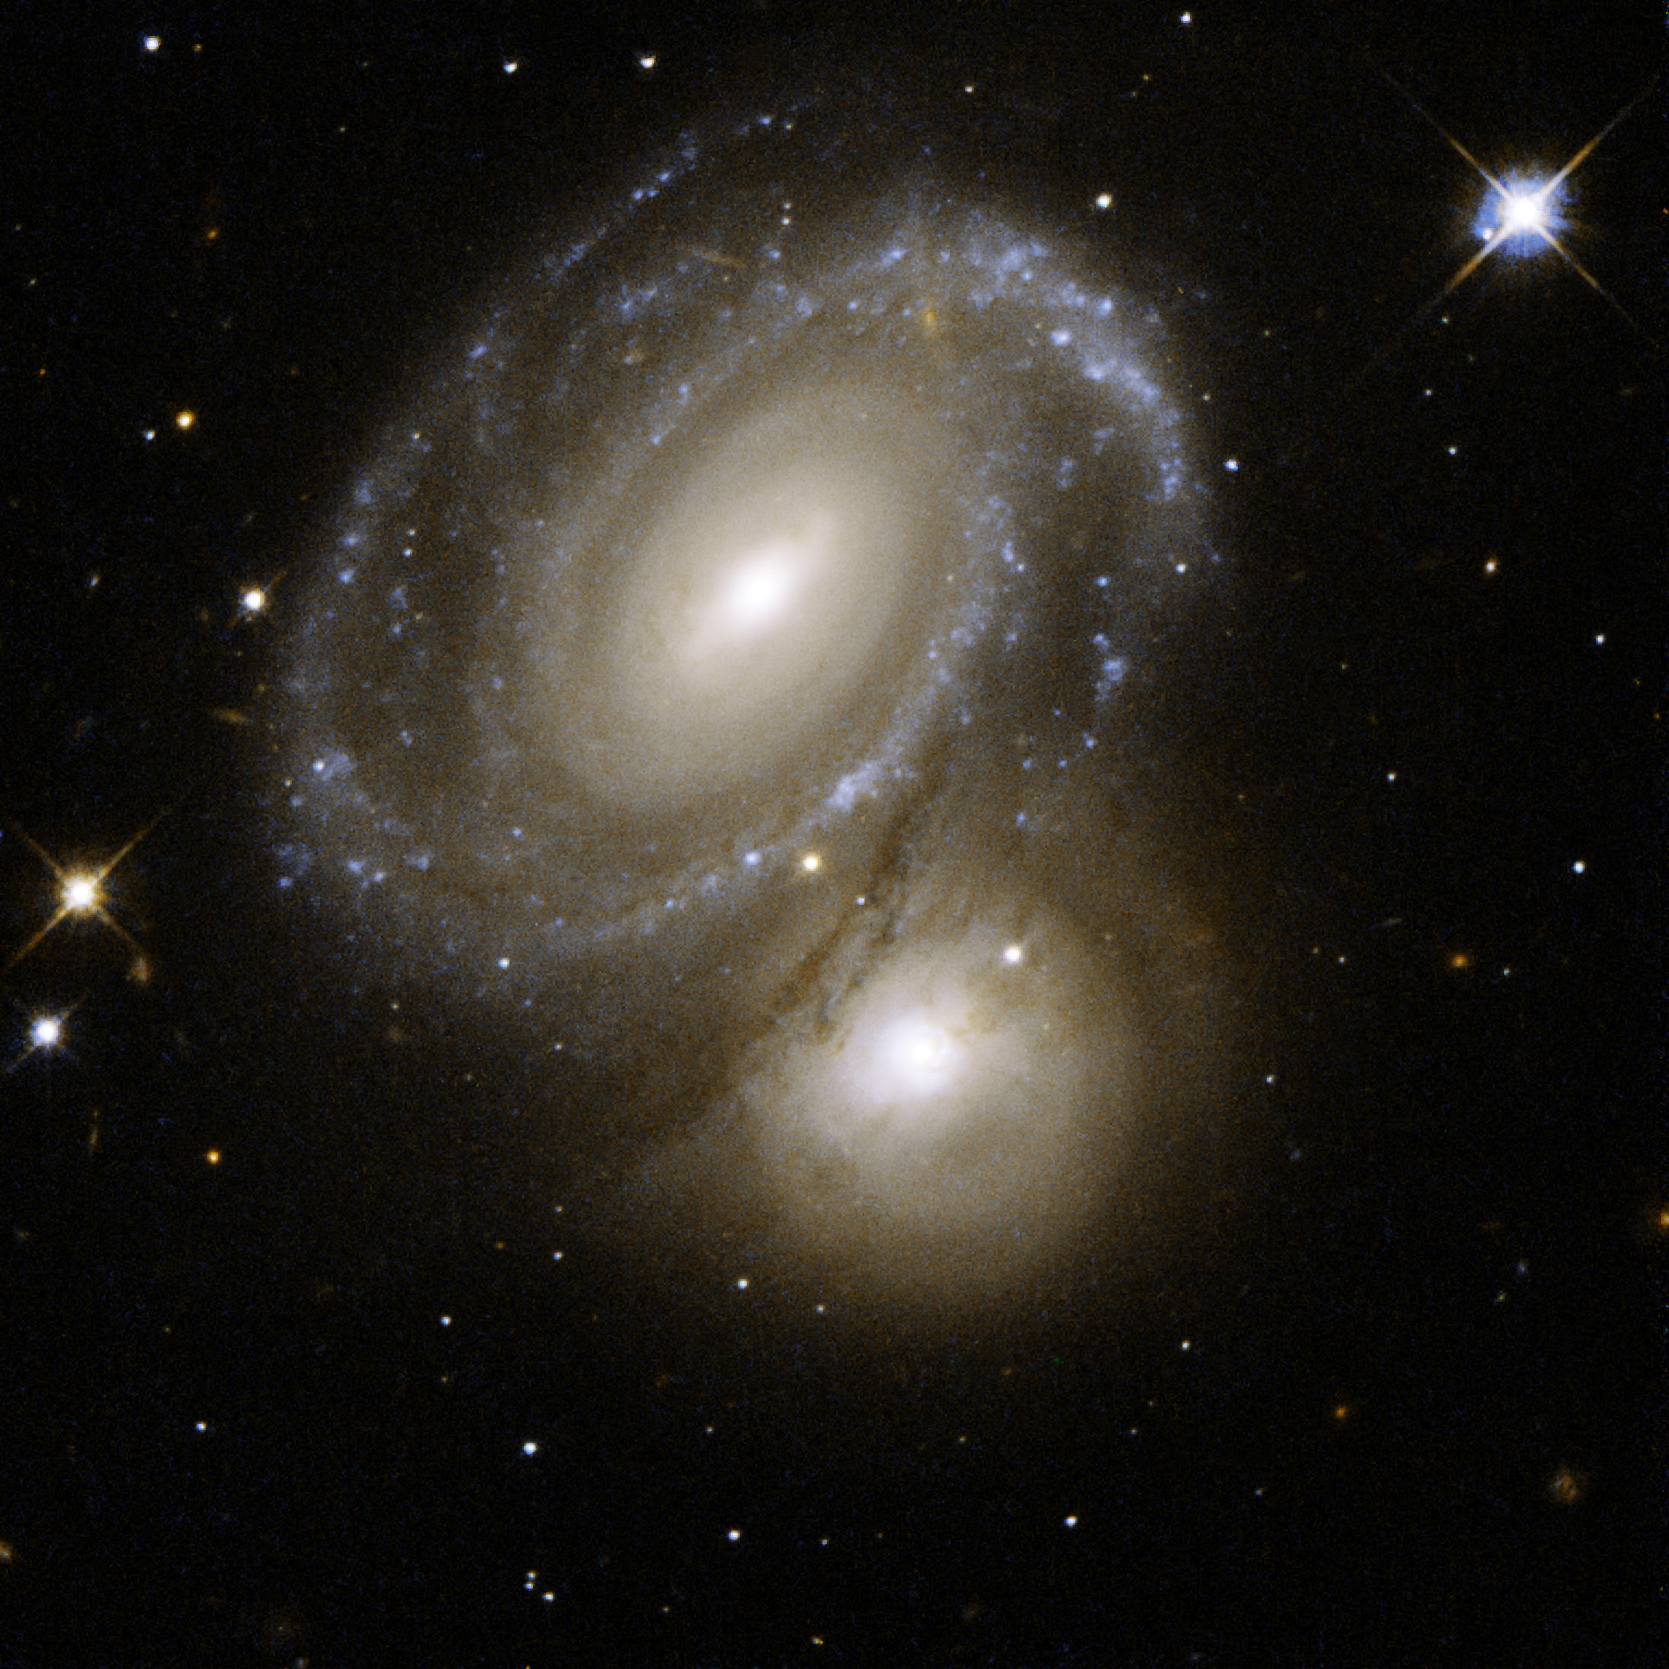

AM 0500-620 – Spiral Arms and Bright Knots

AM 0500-620 consists of a highly symmetric spiral galaxy seen nearly face-on and partially backlit by a background galaxy. The foreground spiral galaxy has a number of dust lanes between its arms. The background galaxy was earlier classified as an elliptical galaxy, but Hubble has now revealed a galaxy with dusty spiral arms and bright knots of stars. AM0500-620 is 350 million light-years away from Earth in the constellation of Dorado, the Swordfish.

This image is part of a large collection of 59 images of merging galaxies taken by the Hubble Space Telescope and released on the occasion of its 18th anniversary on 24th April 2008. It was taken by the telescope’s Wide Field and Planetary Camera 2, which was designed and built by JPL.

Credit: NASA, ESA, the Hubble Heritage Team (STScI/AURA)-ESA/Hubble Collaboration, and W. Keel (University of Alabama, Tuscaloosa